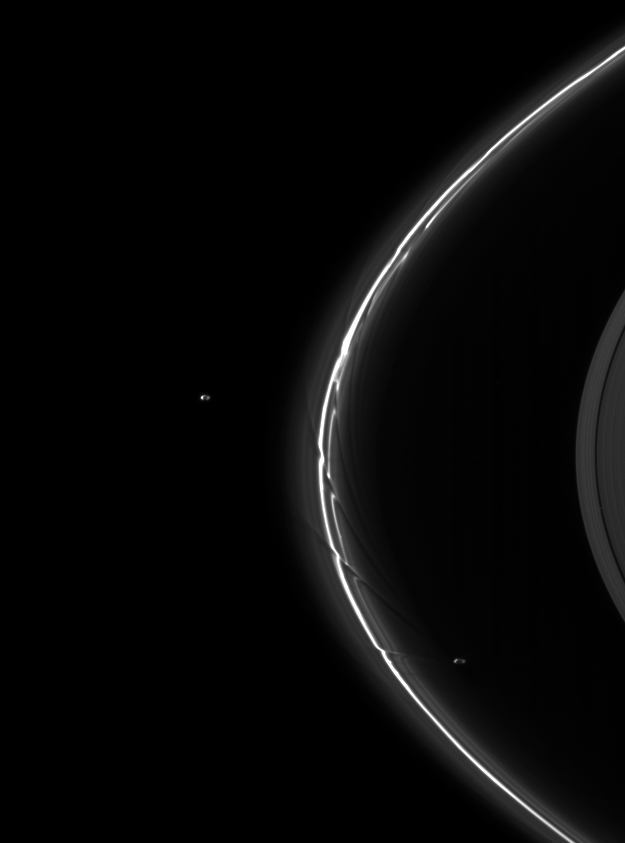

A Pair of Shepherds

A pair of moons, Pandora and Prometheus, continue their shepherding duties near Saturn’s thin F ring.

Pandora (81 kilometers, or 50 miles across) orbits outside the F ring and, with the inner shepherd moon Prometheus, helps to keep the narrow lanes of the F ring in check. The gravity of potato-shaped Prometheus (86 kilometers, or 53 miles across) periodically creates the streamer-channels seen here in the F ring. See PIA08397 to learn more.

This view looks toward the northern, sunlit side of the rings from about 10 degrees above the ringplane.

The image was taken in visible light with the Cassini spacecraft narrow-angle camera on Aug. 20, 2009. The view was obtained at a distance of approximately 2.3 million kilometers (1.4 million miles) from Saturn. Image scale is 13 kilometers (8 miles) per pixel.

The Cassini-Huygens mission is a cooperative project of NASA, the European Space Agency and the Italian Space Agency. The Jet Propulsion Laboratory, a division of the California Institute of Technology in Pasadena, manages the mission for NASA’s Science Mission Directorate, Washington, D.C. The Cassini orbiter and its two onboard cameras were designed, developed and assembled at JPL. The imaging operations center is based at the Space Science Institute in Boulder, Colo.

Credit: NASA/JPL/Space Science Institute